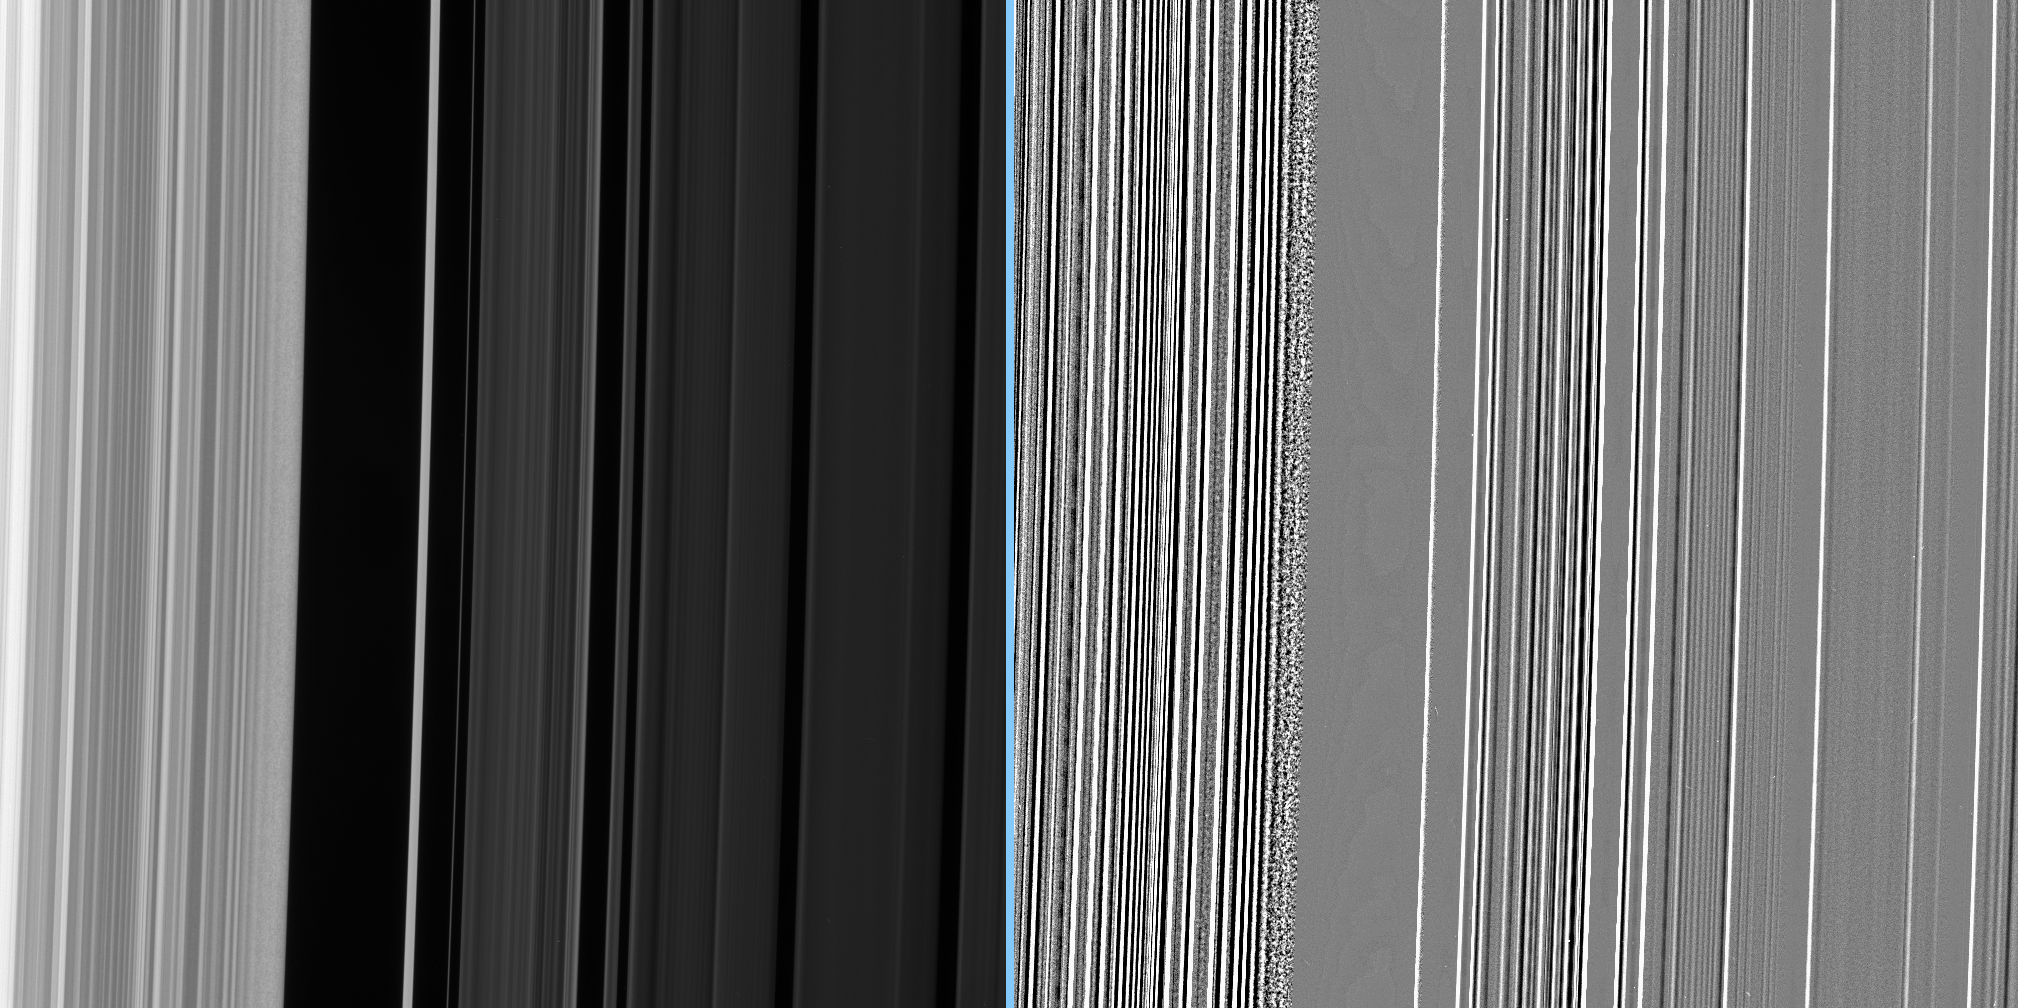

Intriguing Texture

This close-up of the inner edge of the Cassini Division shows an enormous amount of structure, including a grainy texture in the bright outer B ring material near the gap edge.

An extreme enhancement of the original image, presented at right, reveals the grainy region with greater clarity.

This view looks toward the lit side of the rings from about 54 degrees below the ringplane.

The image was taken in visible light with the Cassini spacecraft narrow-angle camera on Nov. 8, 2006 at a distance of approximately 378,000 kilometers (235,000 miles) from Saturn and at a Sun-Saturn-spacecraft, or phase, angle of 68 degrees. Image scale is 2 kilometers (1 mile) per pixel.

The Cassini-Huygens mission is a cooperative project of NASA, the European Space Agency and the Italian Space Agency. The Jet Propulsion Laboratory, a division of the California Institute of Technology in Pasadena, manages the mission for NASA’s Science Mission Directorate, Washington, D.C. The Cassini orbiter and its two onboard cameras were designed, developed and assembled at JPL. The imaging operations center is based at the Space Science Institute in Boulder, Colo.

Credit: NASA/JPL/Space Science Institute